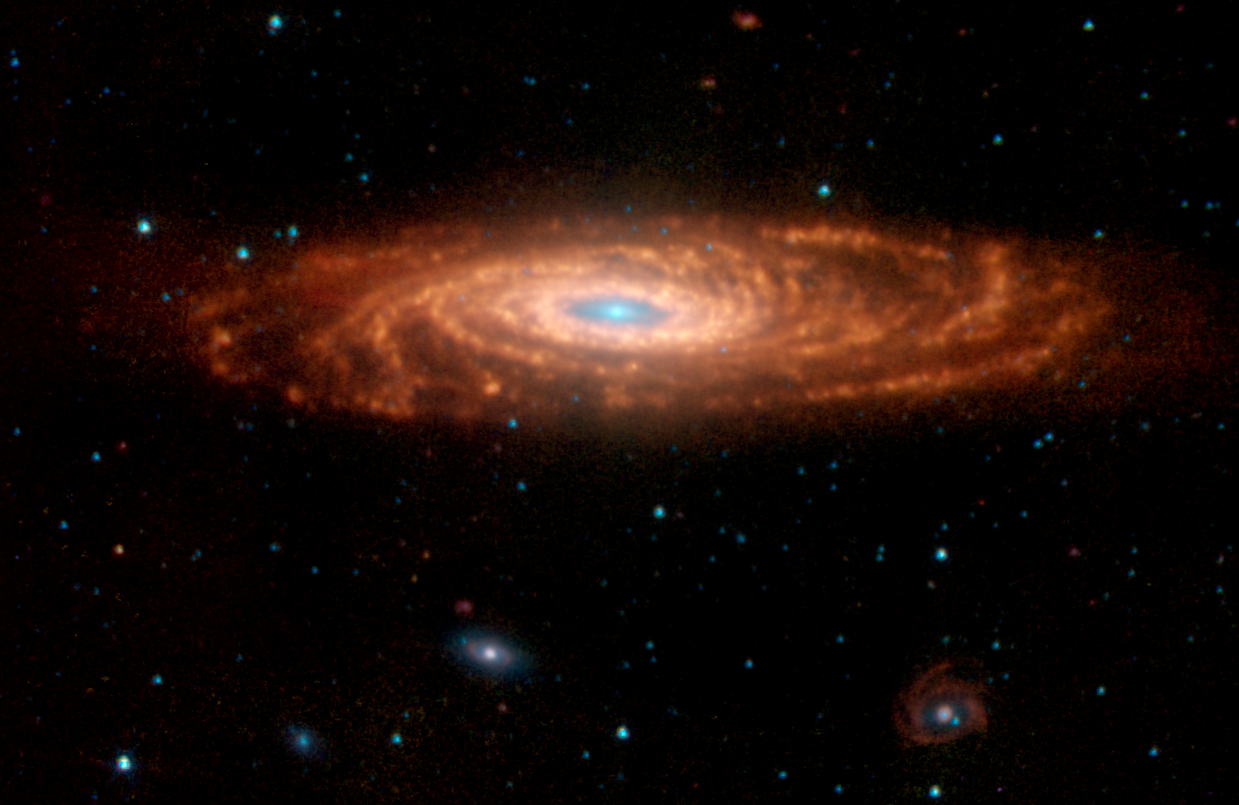

Spitzer Composite View of NGC 7331

This composite infrared image from NASA's Spitzer Space Telescope has captured a nearby spiral galaxy that resembles our own Milky Way. The galaxy, known as NGC 7331 and sometimes referred to as our galaxy's twin, is found in the constellation Pegasus at a distance of 50 million light-years. This inclined galaxy was discovered in 1784 by William Herschel, who also discovered infrared light.

The evolution of this galaxy is a story that depends significantly on the amount and distribution of gas and dust, the locations and rates of star formation, and on how the energy from star formation is recycled by the local environment. The new Spitzer images are allowing astronomers to "read" this story by dissecting the galaxy into its separate components.

The image, measuring 12.6 by 8.2 arcminutes, was obtained by Spitzer's infrared array camera. It is a four-color composite of invisible light, showing emissions from wavelengths of 3.6 microns (blue), 4.5 microns (green), 5.8 microns (yellow) and 8.0 microns (red). These wavelengths are roughly 10 times longer than those seen by the human eye.

The infrared light seen in this image originates from two very different sources. At shorter wavelengths (3.6 to 4.5 microns - shown as blue), the light comes mainly from stars, particularly ones that are older and cooler than our Sun. This starlight fades at longer wavelengths (5.8 to 8.0 microns - shown as red), where instead we see the glow from clouds of interstellar dust. This dust consists mainly of a variety of carbon-based organic molecules known collectively as polycyclic aromatic hydrocarbons. Wherever these compounds are found, there will also be dust granules and gas, which provide a reservoir of raw materials for future star formation.

Perhaps the most intriguing feature seen at longer-wavelength is a ring of dust girdling the galaxy center. This ring, with a radius of nearly 20,000 light-years, is invisible at shorter wavelengths, yet has been detected at sub-millimeter and radio wavelengths. It is made up in large part of polycyclic aromatic hydrocarbons. Spitzer measurements suggest that the ring contains enough gas to produce four billion stars like the Sun. Starlight was systematically subtracted from the longer-wavelength picture to enhance dust features.

Three other galaxies are seen below NGC 7331, all about 10 times farther away. From left to right are NGC 7336, NGC 7335 and NGC 7337. The blue dots scattered throughout the image are foreground stars in the Milky Way; the red ones are galaxies that are even more distant.

The Spitzer observations of NGC 7311 are part of a large 500-hour science project, known as the Spitzer Infrared Nearby Galaxy Survey, which will comprehensively study 75 nearby galaxies with infrared imaging and spectroscopy.

Credit: NASA/JPL-Caltech/M. Regan (STScI), and the SINGS Team